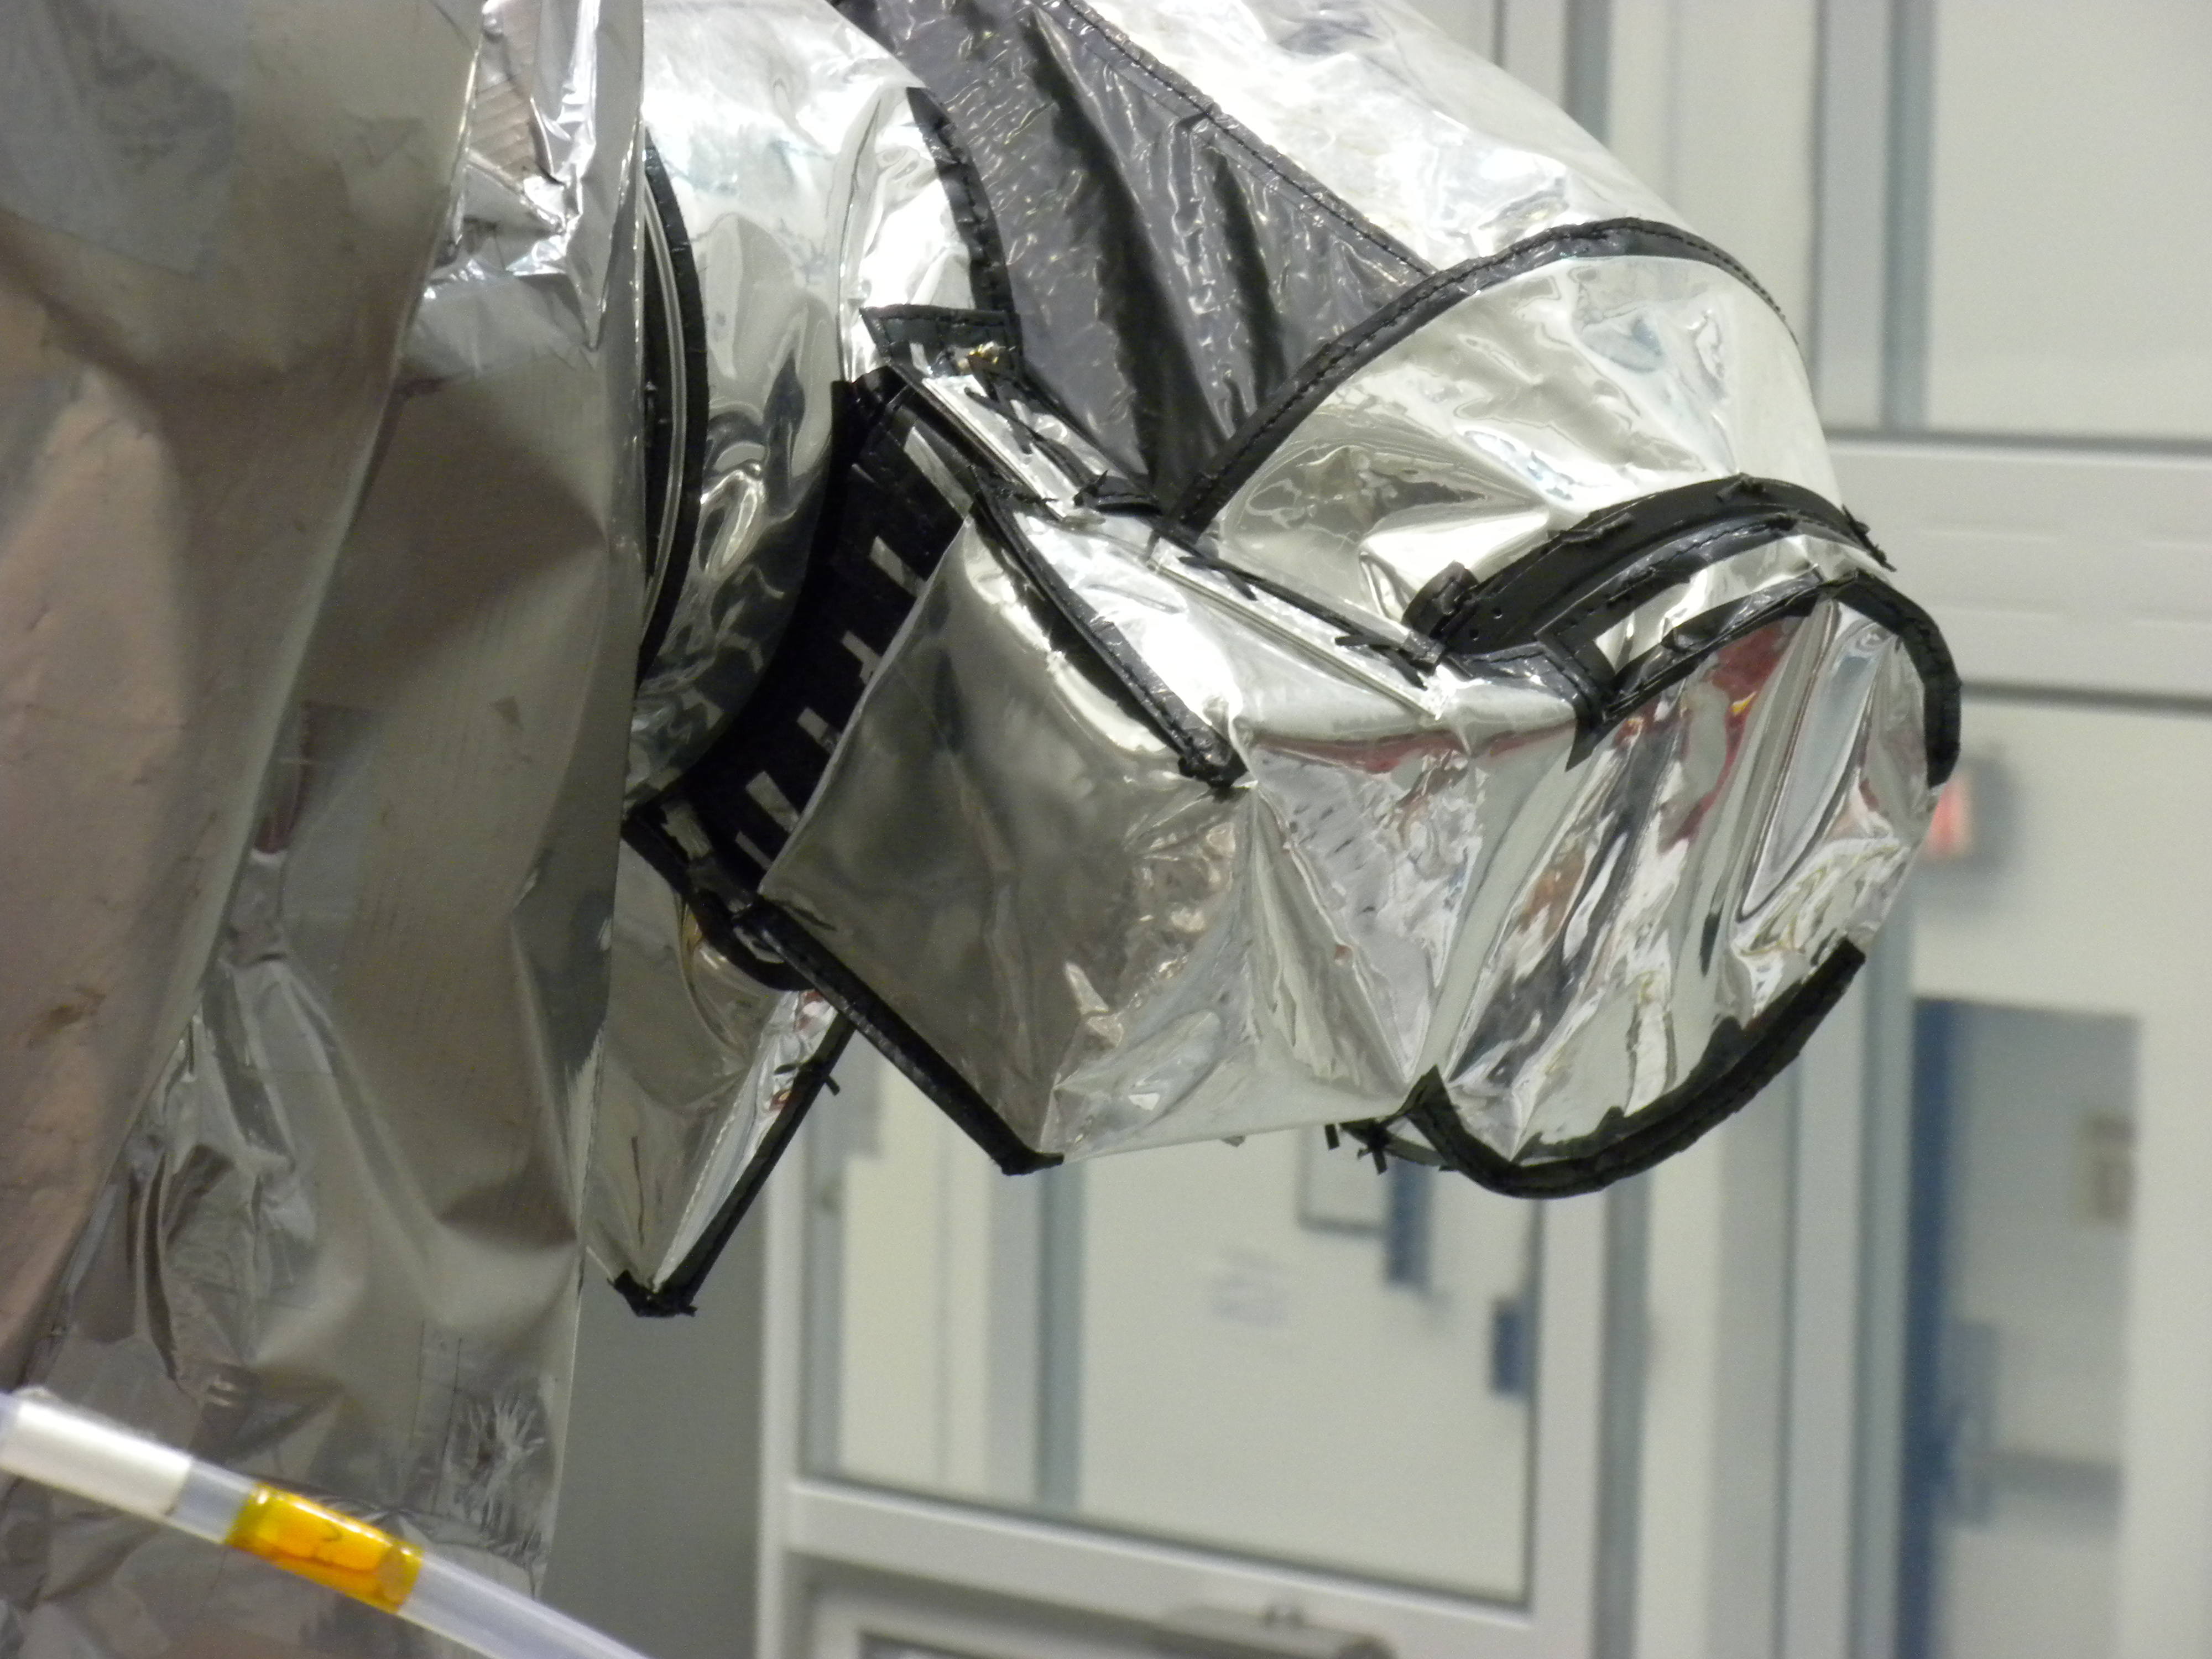

Diviner Following Integration to the Lunar Reconnaissance Orbiter (LRO)

The Diviner instrument following integration to the Lunar Reconnaissance Orbiter (LRO).

Diviner is one of seven instruments aboard NASA’s Lunar Reconnaissance Orbiter Mission, the first mission in NASA’s Vision for Exploration program which aims to get astronauts back on the moon by 2020. Diviner will make the first global radiometric survey of the temperature of the lunar surface, identifying cold traps and potential ice deposits as well as rough terrain, rock abundance and other landing hazards.

The Lunar Reconnaissance Orbiter is the first mission in NASA’s Vision for Space Exploration program, a plan to return to the moon and then to travel to Mars and beyond. The mission will gather crucial data on the lunar environment that will help astronauts prepare for long-duration lunar expeditions.

More information about NASA’s Lunar Reconnaissance Orbiter mission can be found at http://www.nasa.gov/lro.

More information about the Diviner instrument can be found at http://diviner.ucla.edu.

JPL designed, built and manages the Diviner instrument for NASA’s Exploration Science Mission Directorate, Washington. UCLA is home institution of Diviner’s principal investigator, David Paige. NASA’s Goddard Spaceflight Center, Greenbelt, Maryland manages the Lunar Reconnaissance Orbiter. It is a NASA mission with international participation from the Institute for Space Research in Moscow.

Credit: NASA/JPL